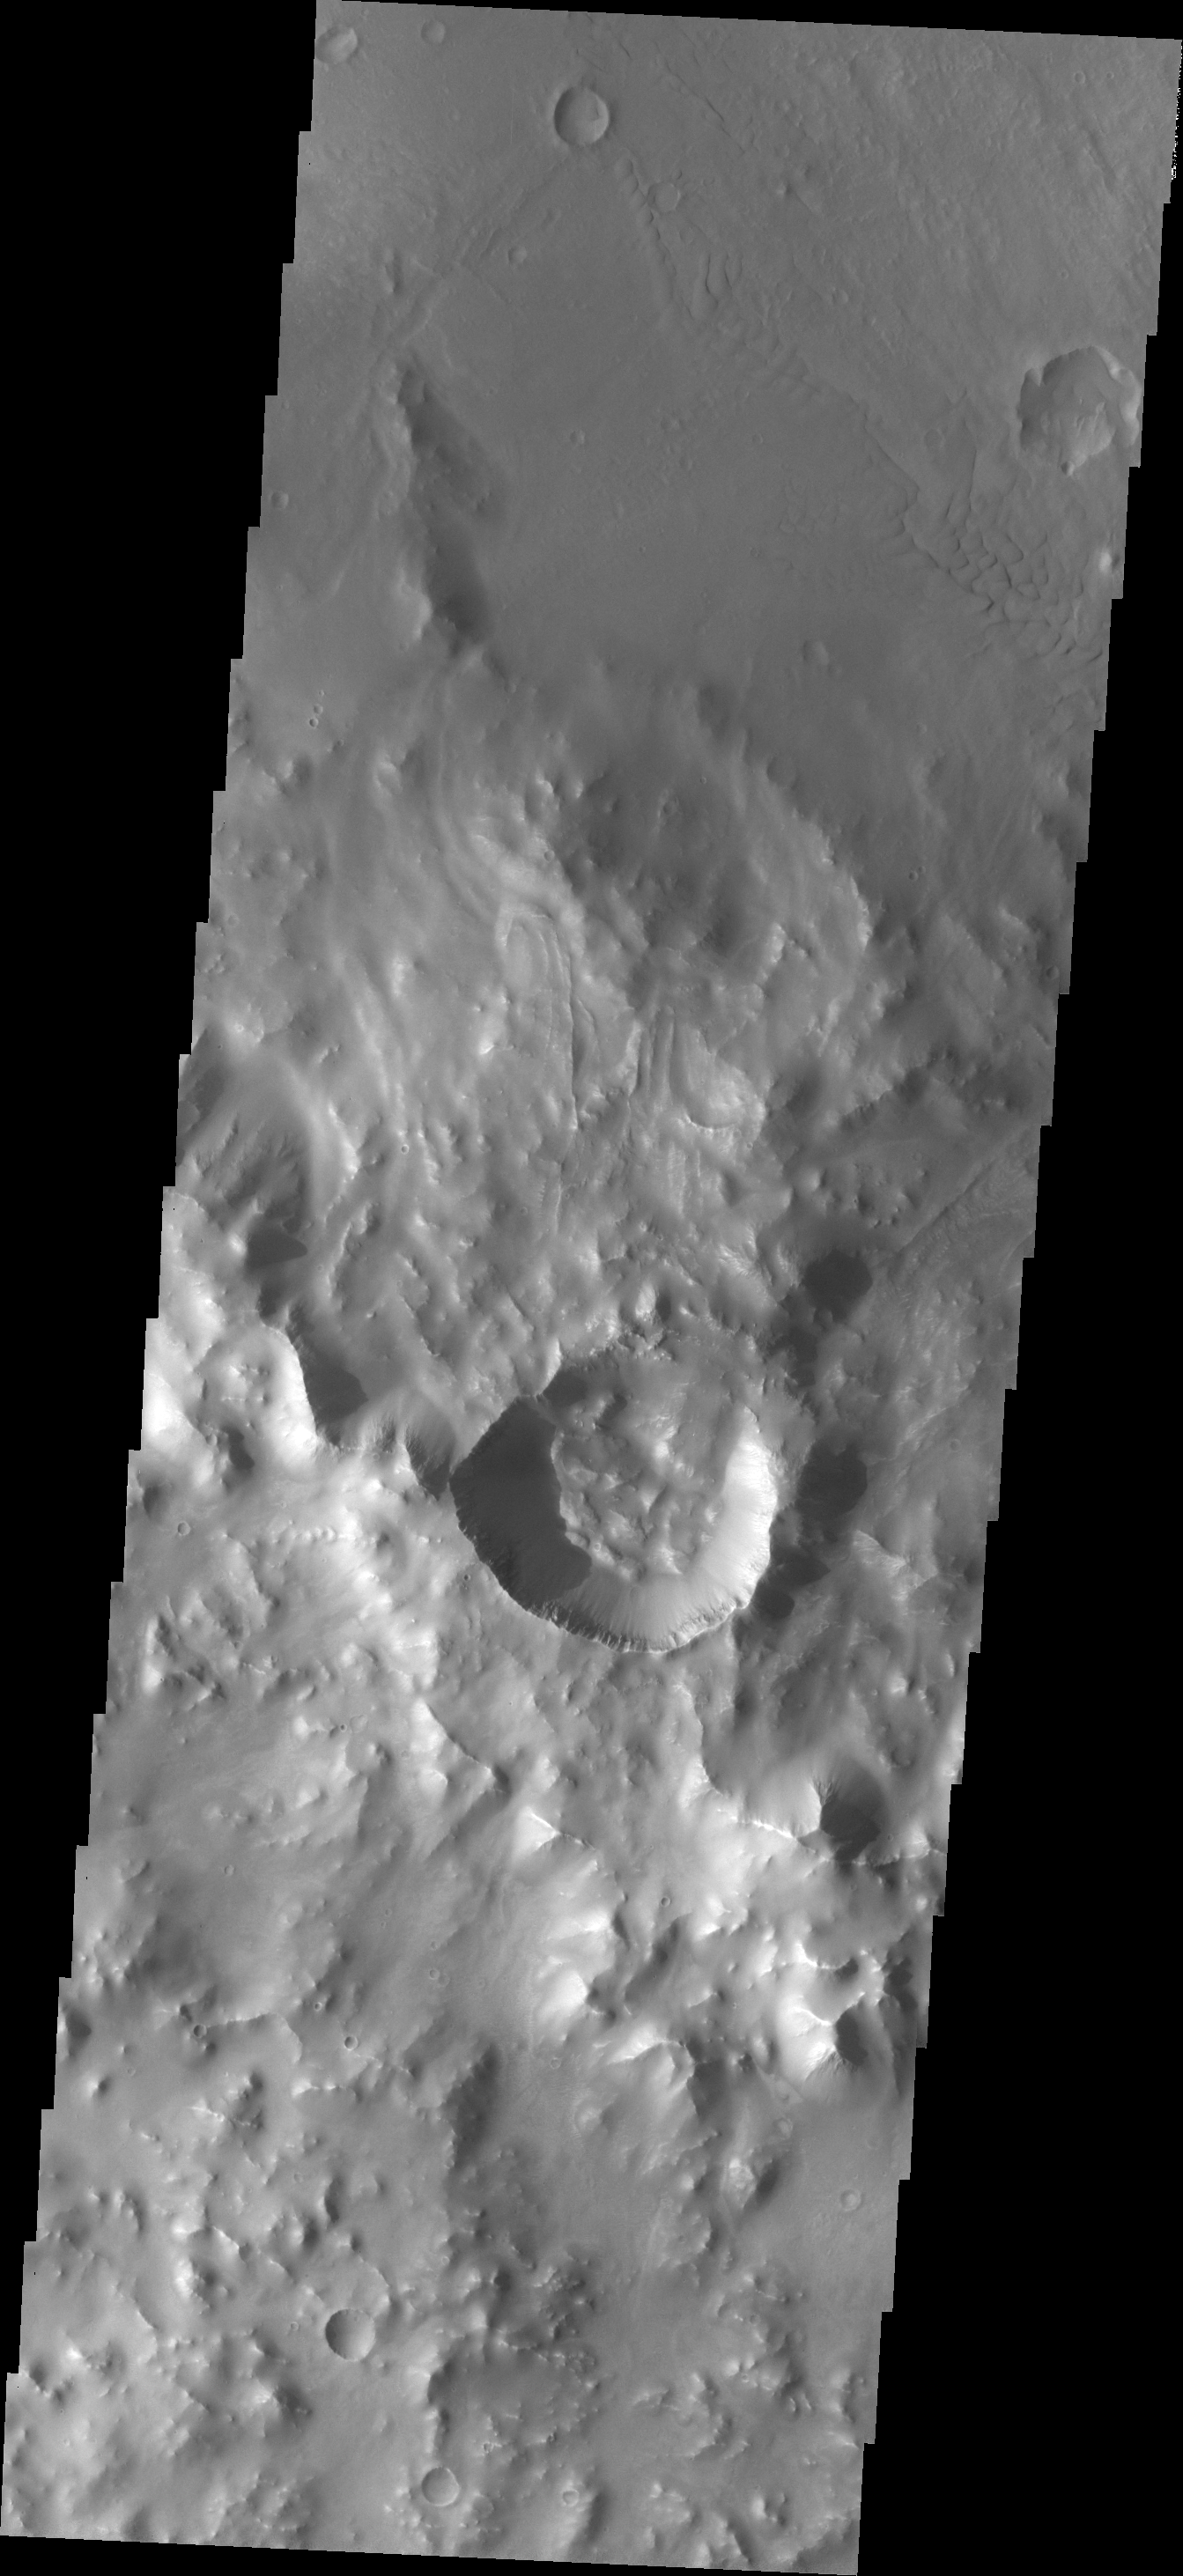

Images of Gale #27

During the month of April Mars will be in conjunction relative to the Earth. This means the Sun is in the line-of-sight between Earth and Mars, and communication between the two planets is almost impossible. For conjunction, the rovers and orbiting spacecraft at Mars continue to operate, but do not send the data to Earth. This recorded data will be sent to Earth when Mars moves away from the sun and the line-of-sight between Earth and Mars is reestablished. During conjunction the THEMIS image of the day will be a visual tour of Gale Crater, the location of the newest rover Curiosity.

Today’s image shows the southwest rim of Gale Crater, including a small, younger crater.

Credit: NASA/JPL-Caltech/ASU